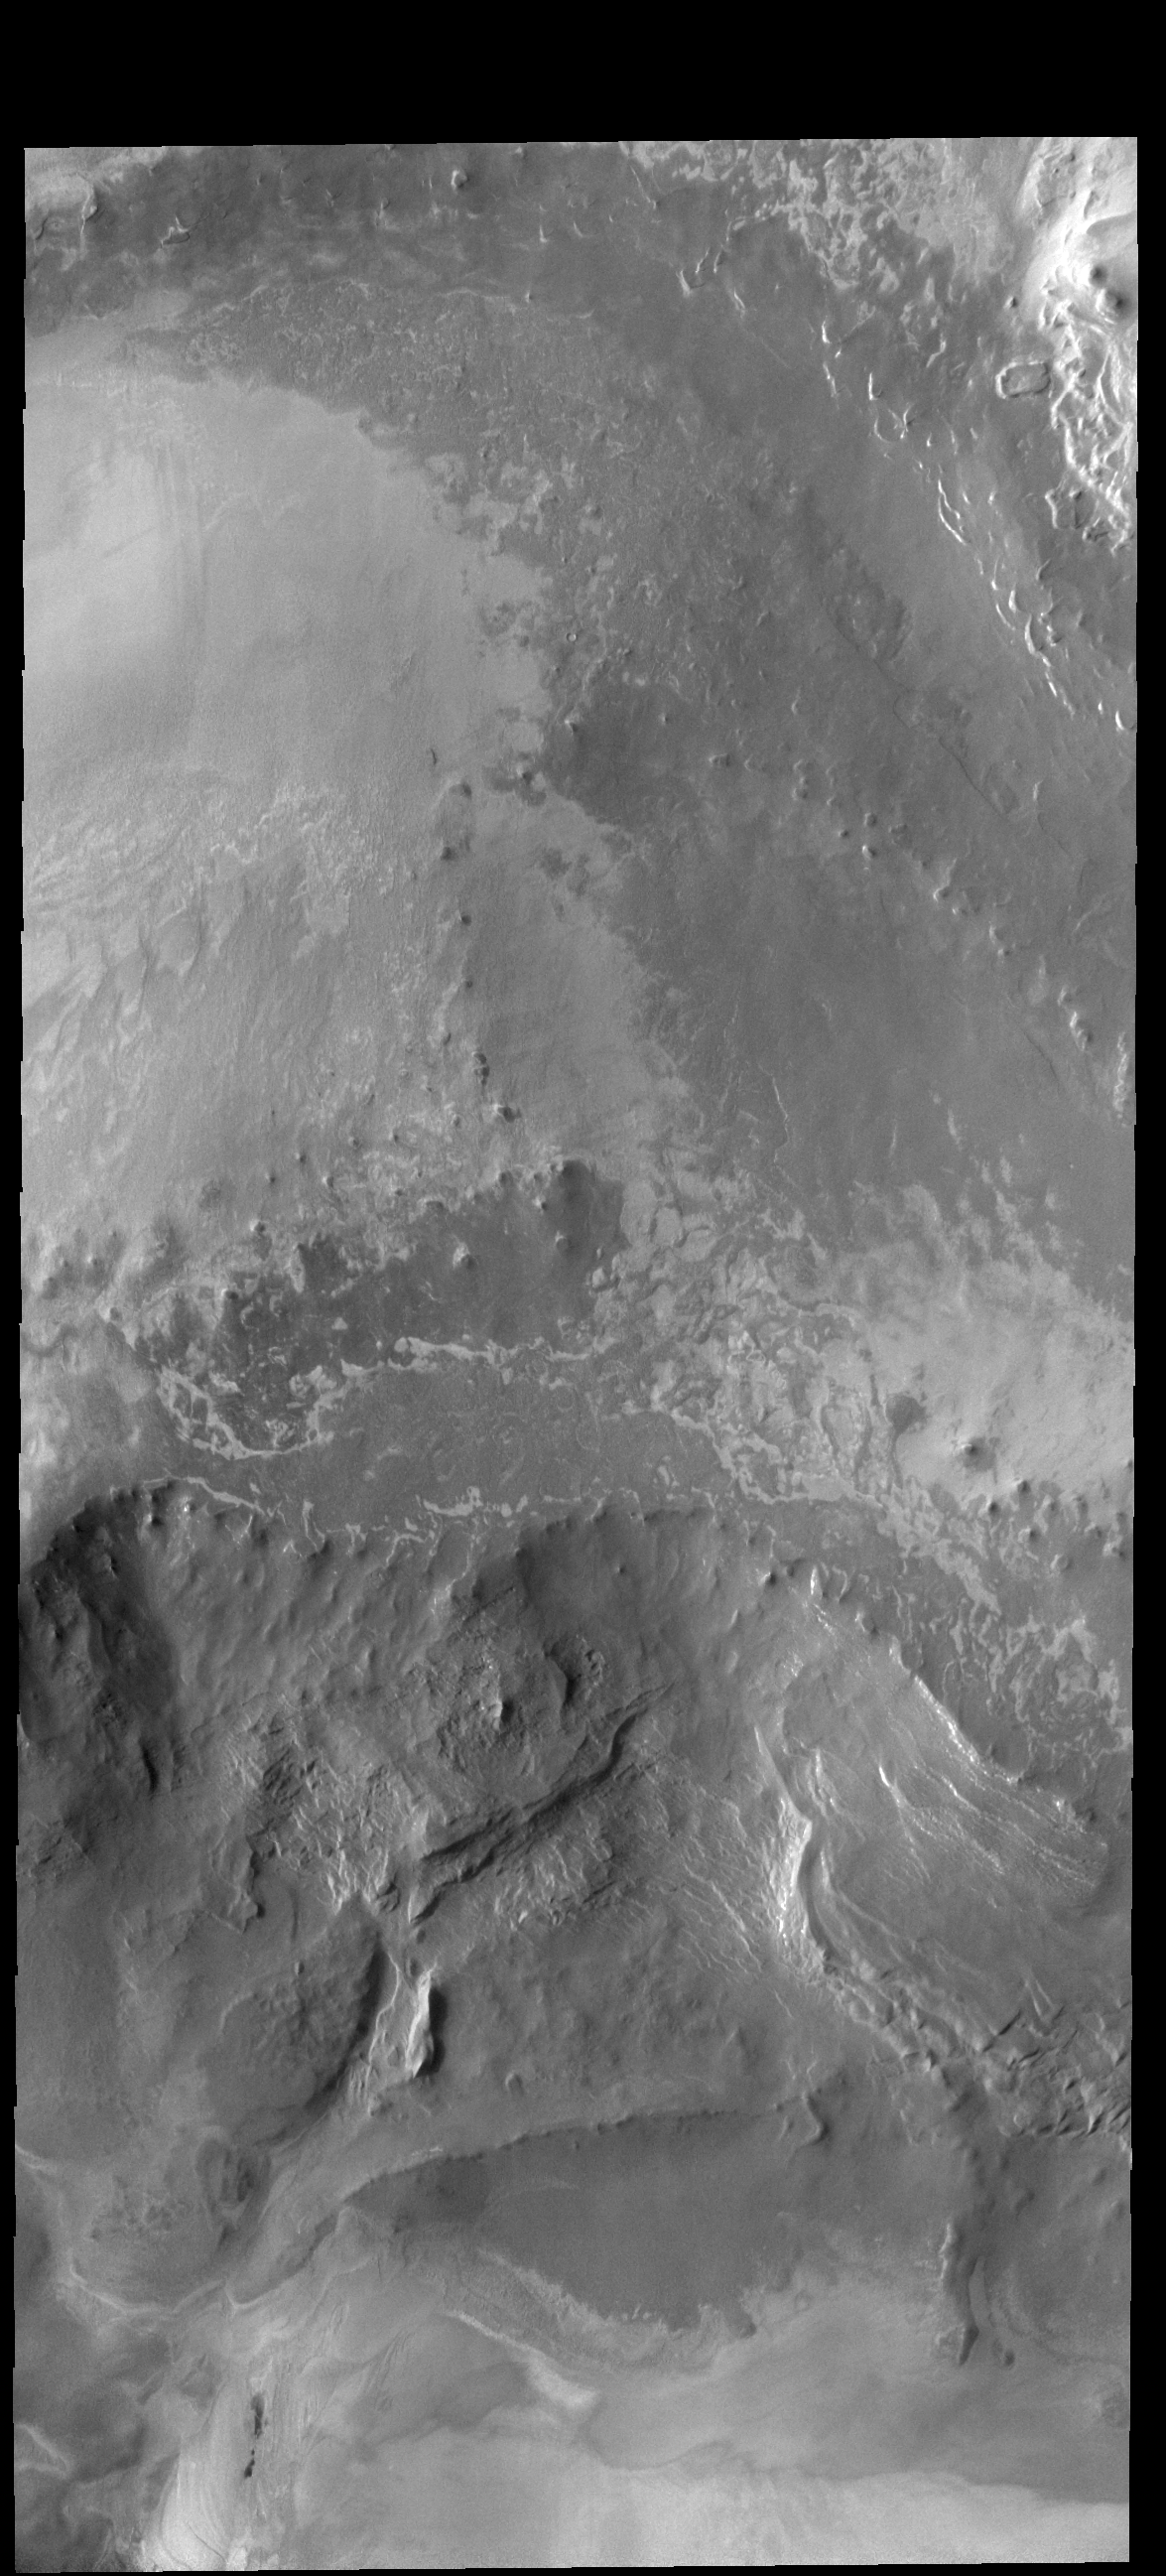

North Polar Scarp

Today’s VIS image shows the scarp face of the north polar cap near Abalos Mensa. The top part of the image is the polar cap. This image was collected during northern hemisphere summer.

Credit: NASA/JPL-Caltech/ASU